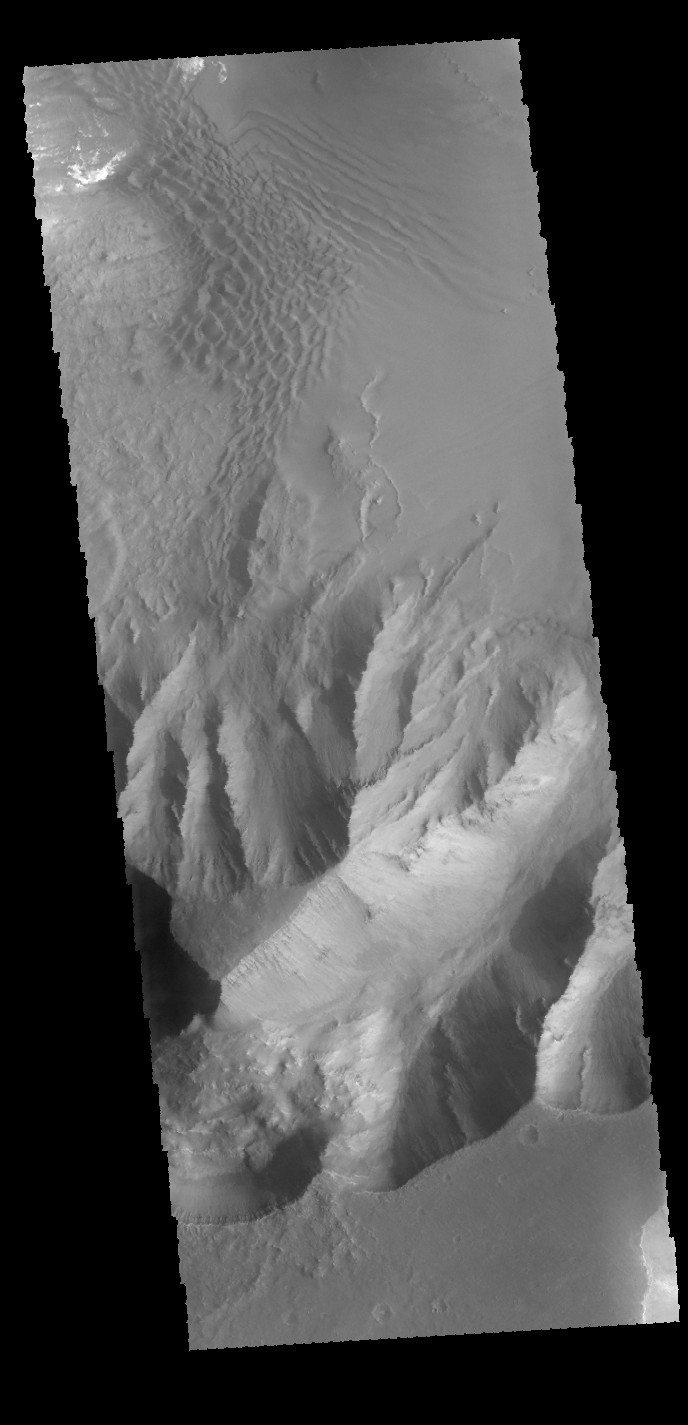

Juventae Chasma

Today’s image shows part of the southern margin of Juventae Chasma. Also visible are sand dunes located on the floor of the canyon.

Credit: NASA/JPL-Caltech/ASU